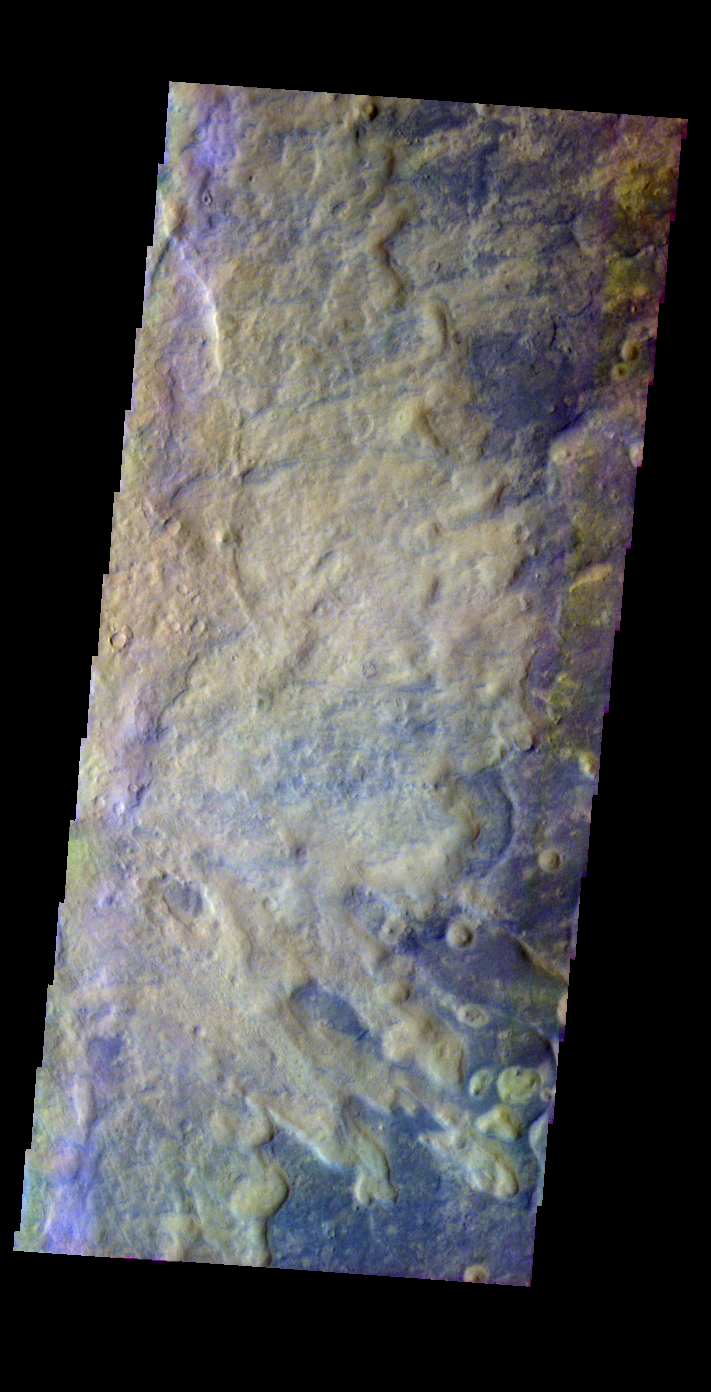

Rampart Crater Ejecta

Released 25 May 2004

This image of rampart crater ejecta was acquired Feb. 16, 2003, during northern summer.

The THEMIS VIS camera is capable of capturing color images of the martian surface using its five different color filters. In this mode of operation, the spatial resolution and coverage of the image must be reduced to accommodate the additional data volume produced from the use of multiple filters. To make a color image, three of the five filter images (each in grayscale) are selected. Each is contrast enhanced and then converted to a red, green, or blue intensity image. These three images are then combined to produce a full color, single image. Because the THEMIS color filters don’t span the full range of colors seen by the human eye, a color THEMIS image does not represent true color. Also, because each single-filter image is contrast enhanced before inclusion in the three-color image, the apparent color variation of the scene is exaggerated. Nevertheless, the color variation that does appear is representative of some change in color, however subtle, in the actual scene. Note that the long edges of THEMIS color images typically contain color artifacts that do not represent surface variation.

Image information: VIS instrument. Latitude 45.9, Longitude 347 East (13 West). 38 meter/pixel resolution.

Note: this THEMIS visual image has not been radiometrically nor geometrically calibrated for this preliminary release. An empirical correction has been performed to remove instrumental effects. A linear shift has been applied in the cross-track and down-track direction to approximate spacecraft and planetary motion. Fully calibrated and geometrically projected images will be released through the Planetary Data System in accordance with Project policies at a later time.

NASA’s Jet Propulsion Laboratory manages the 2001 Mars Odyssey mission for NASA’s Office of Space Science, Washington, D.C. The Thermal Emission Imaging System (THEMIS) was developed by Arizona State University, Tempe, in collaboration with Raytheon Santa Barbara Remote Sensing. The THEMIS investigation is led by Dr. Philip Christensen at Arizona State University. Lockheed Martin Astronautics, Denver, is the prime contractor for the Odyssey project, and developed and built the orbiter. Mission operations are conducted jointly from Lockheed Martin and from JPL, a division of the California Institute of Technology in Pasadena.

Credit: NASA/JPL/Arizona State University